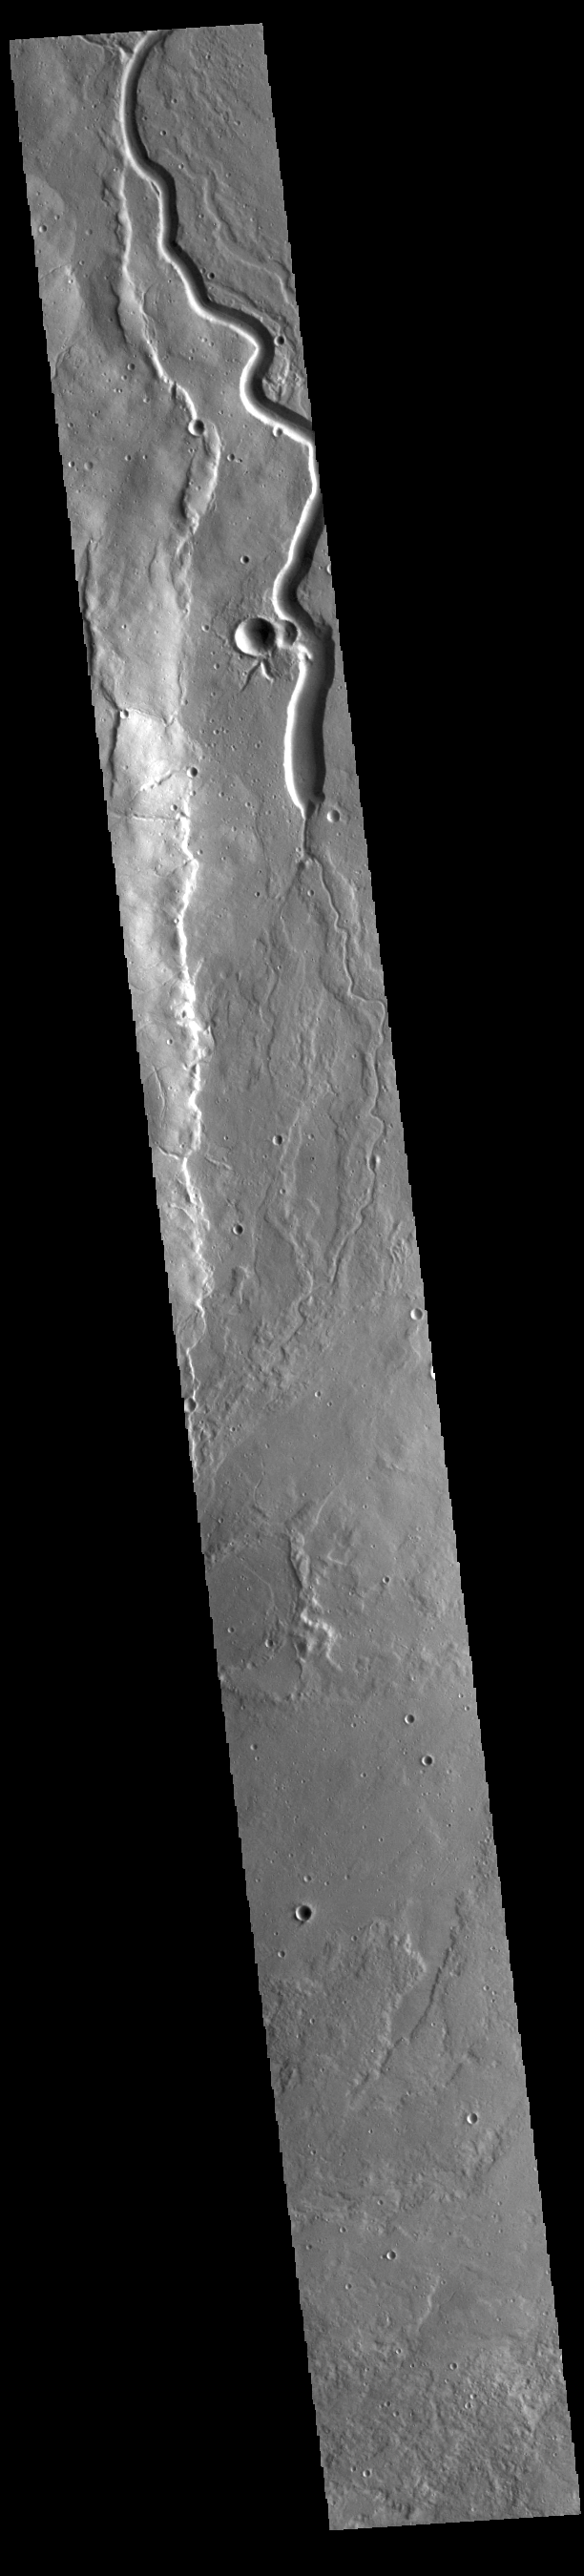

Buvinda Vallis

Today’s VIS image shows a portion of Buvinda Vallis, a channel located near the flank of Hecates Tholus. Buvinda Vallis is 134km (83miles) long.

Credit: NASA/JPL-Caltech/ASU